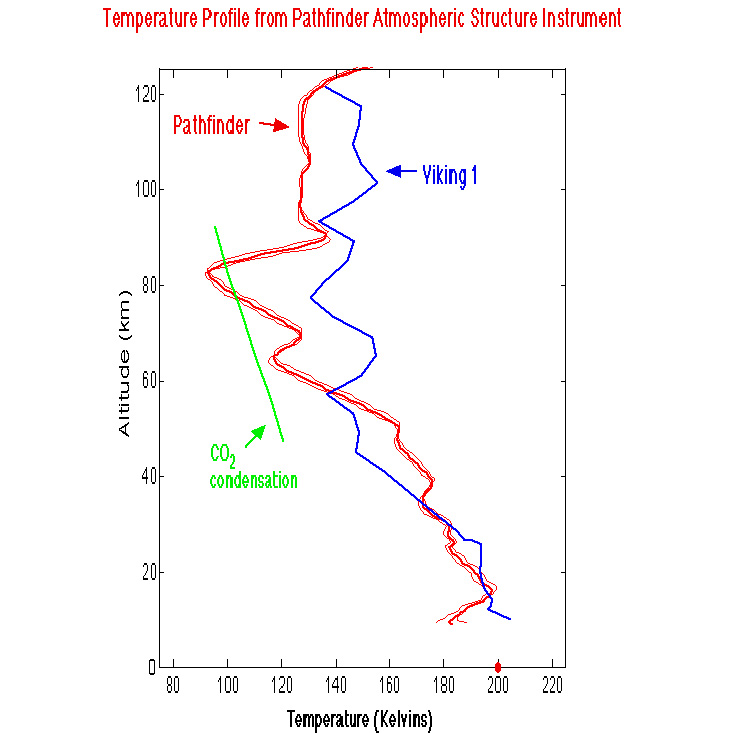

Temperature Profile from Pathfinder Atmospheric Structure Instrument

This figure compares the most recent temperature profile derived from the Pathfinder ASI accelerometer data during entry, with the Viking 1 entry profile. The nominal profile is given by the solid red line and the thin red lines represent error estimates. Also shown is the temperature profile (Green) for which the saturated vapor pressure of CO2 is equal to the atmospheric pressure. At 80 km, the Pathfinder entry profile falls below the CO2 profile, and it is possible that CO2 ice clouds could form at this level. This profile also shows a temperature inversion at 10-12 km, which may mark the location of the water vapor ice clouds seen in the IMP camera sunrise images.

Mars Pathfinder is the second in NASA’s Discovery program of low-cost spacecraft with highly focused science goals. The Jet Propulsion Laboratory, Pasadena, CA, developed and manages the Mars Pathfinder mission for NASA’s Office of Space Science, Washington, D.C. JPL is a division of the California Institute of Technology (Caltech).

Photojournal note: Sojourner spent 83 days of a planned seven-day mission exploring the Martian terrain, acquiring images, and taking chemical, atmospheric and other measurements. The final data transmission received from Pathfinder was at 10:23 UTC on September 27, 1997. Although mission managers tried to restore full communications during the following five months, the successful mission was terminated on March 10, 1998.

Credit: NASA/JPL